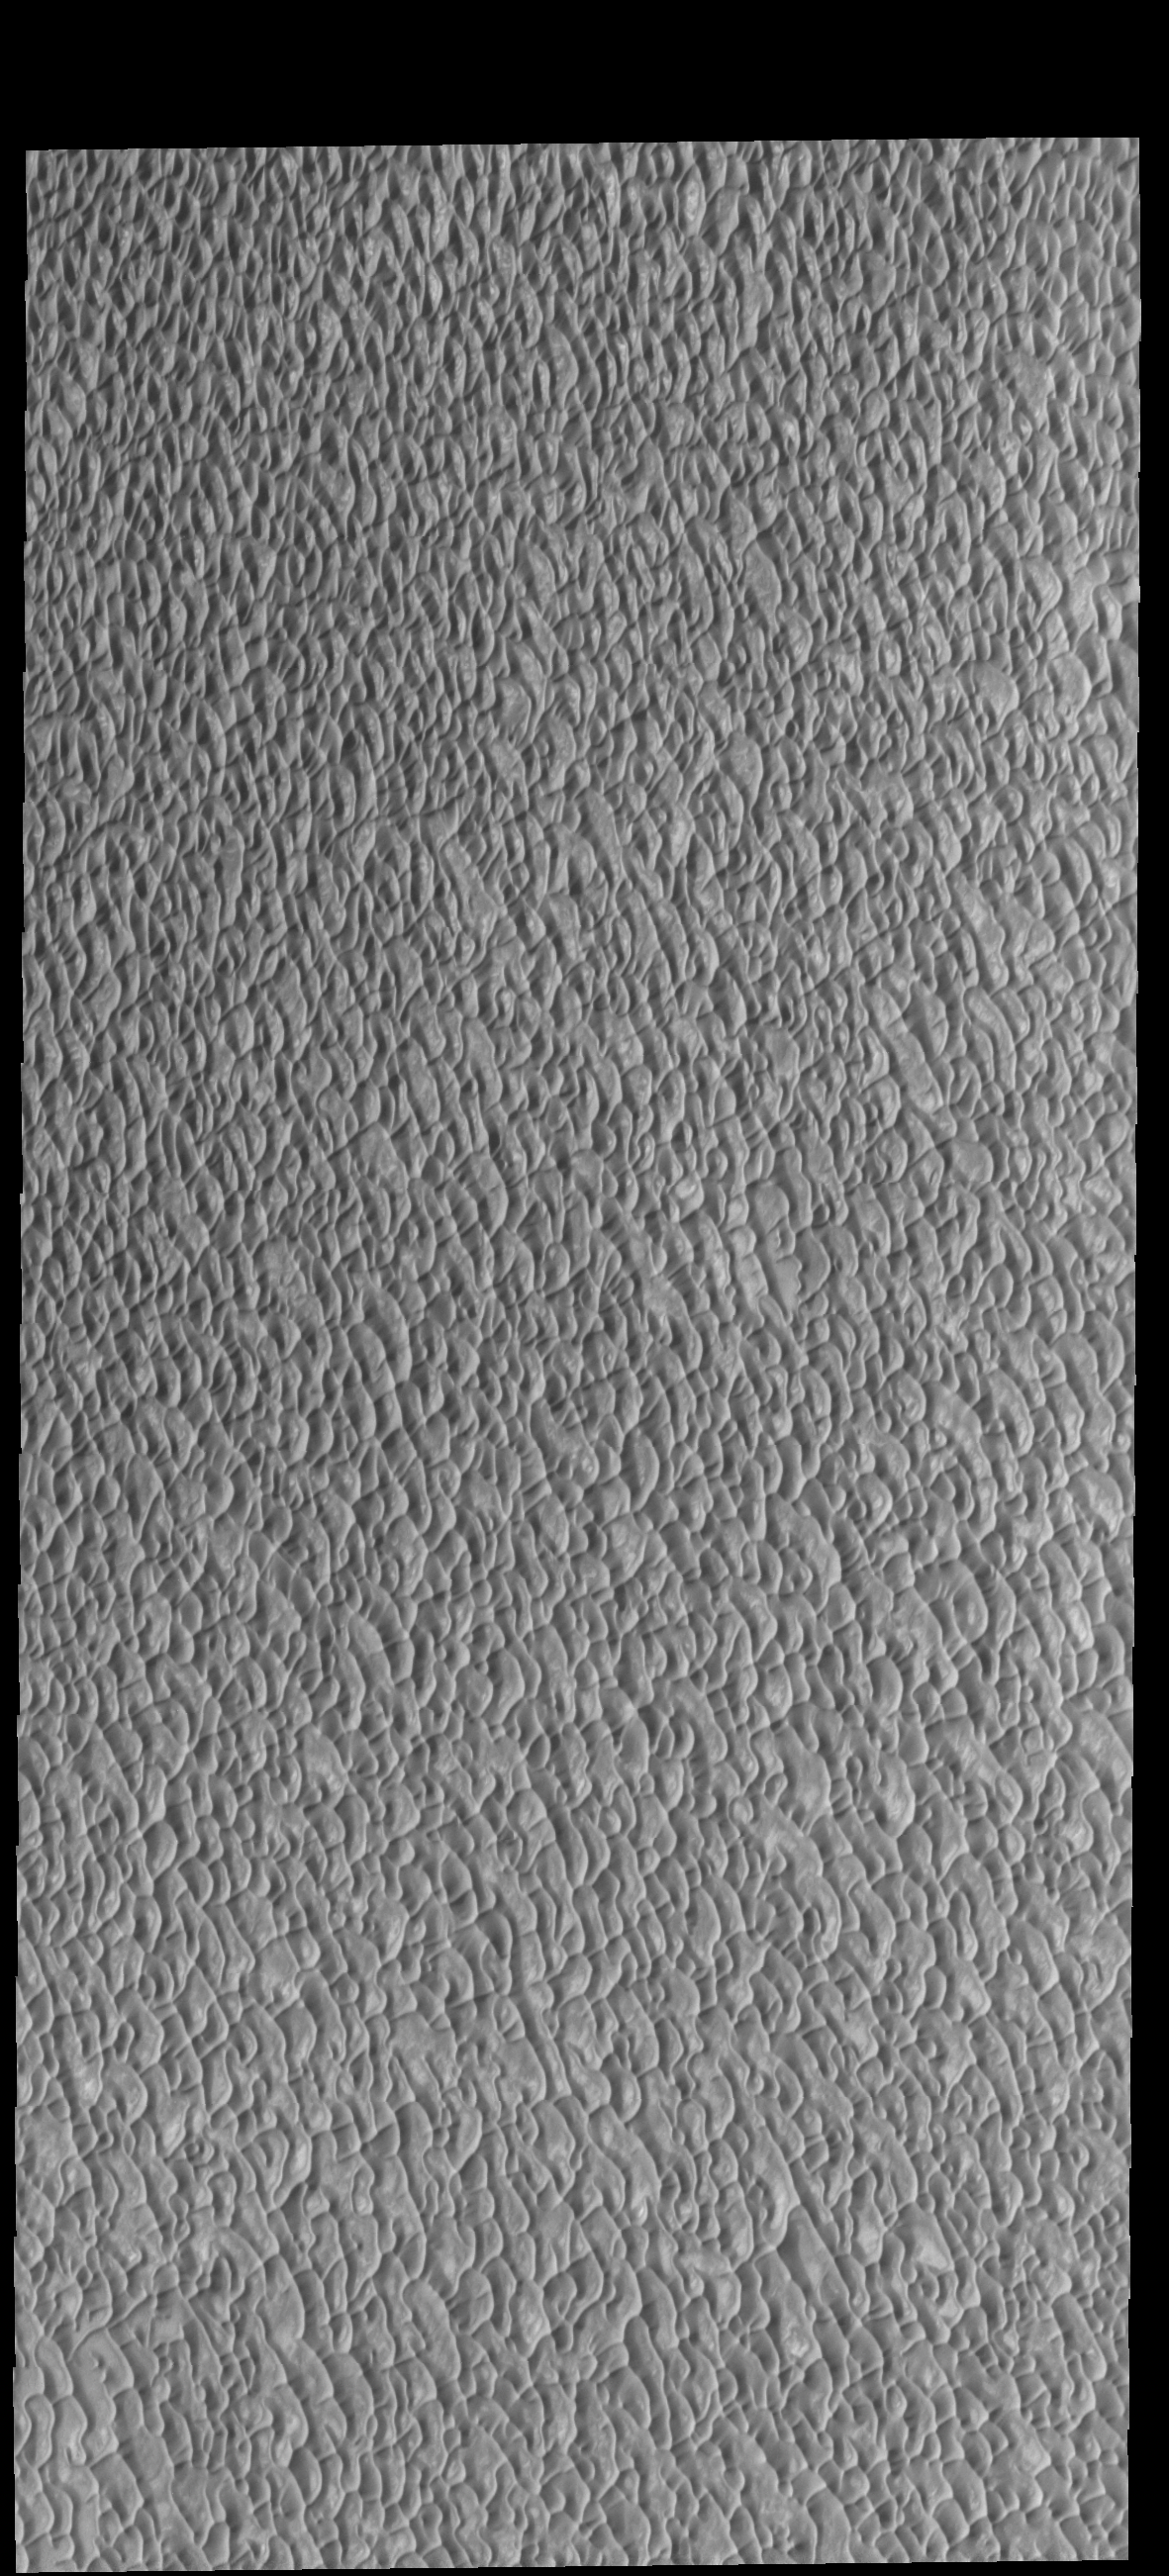

Olympia Undae

This VIS image shows a small portion of Olympia Undae, the largest of the many dune fields surrounding the north polar cap. This image was collected during summer, and the dunes are frost free.

Credit: NASA/JPL-Caltech/ASU